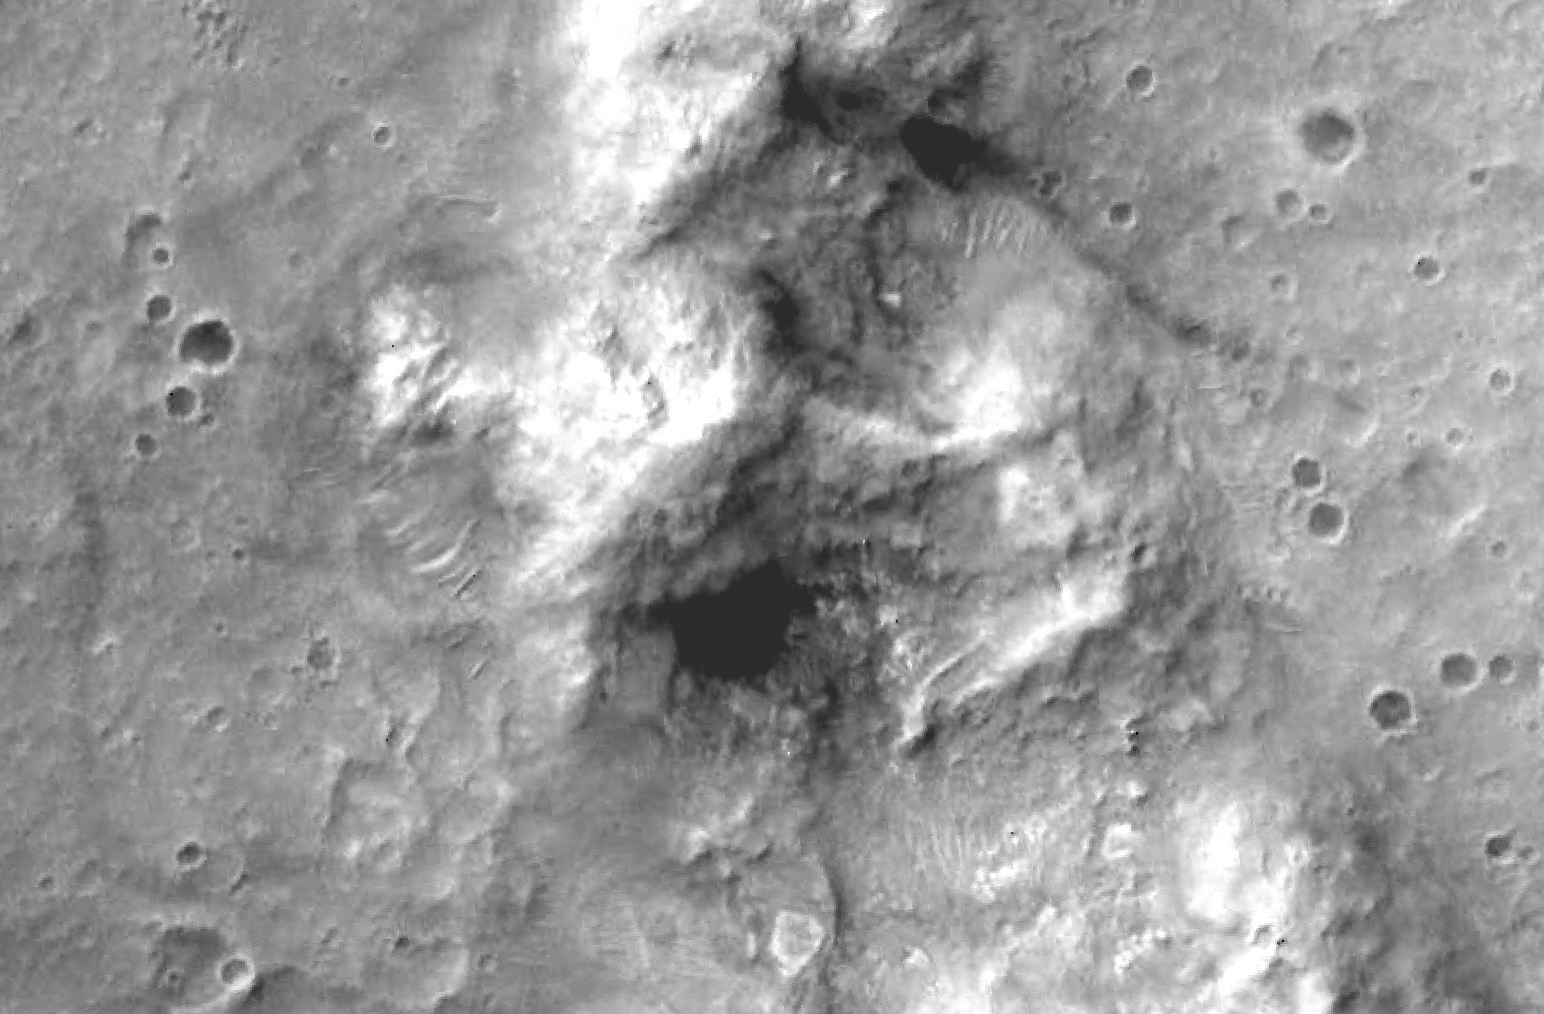

Hills Explored by Spirit

Figure 1: Spirit’s Long Journey, Sol 450

This view from orbit shows the region in the “Columbia Hills” where NASA’s Mars Exploration Rover Spirit has been working since mid-2004. The area in the image is about 2.3 kilometers (1.4 miles) across. North is to the top. The bright region near the center is the north flank of “Husband Hill.” The imagery is from the Mars Orbiter Camera on NASA’s Mars Global Surveyor.

Spirit’s Long Journey, Sol 450 (Detail)
More than 15 months after landing on Mars, NASA’s Spirit rover is still going strong, having traveled a total of 4,276 meters (2.66 miles) as of martian day, or sol, 450 (April 8, 2005). This orbital view shows the path of Spirit’s trek through the “Columbia Hills,” beginning on the “West Spur” on sol 156 (June 11, 2004) and continuing up the flanks of “Husband Hill.” The dashed line indicates the perimeter of the Columbia Hills, which consist of older rocks of different composition than those of the surrounding plain. The path of Spirit’s trek is overlain on imagery from the Mars Orbiter Camera on NASA’s Mars Global Surveyor. The 500-meter scale bar is 1,640 feet long.

Credit: NASA/JPL/MSSS